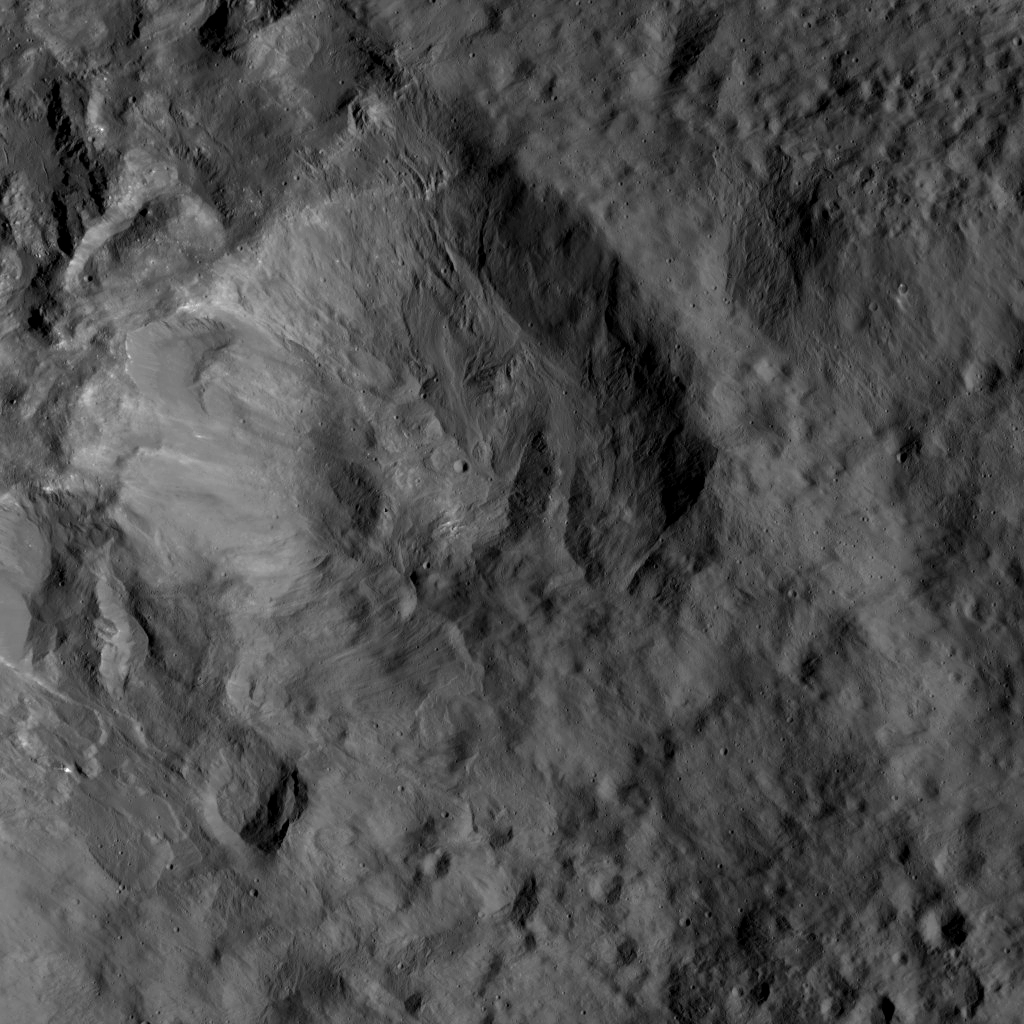

Dawn LAMO Image 170

This view from NASA’s Dawn spacecraft shows an older crater on Ceres that is smoothly blanketed by ejecta from the nearby, relatively young crater named Kupalo. The image is centered at 38 degrees south latitude, 178 degrees east longitude.

Dawn took this image on June 1, 2016, from its low-altitude mapping orbit, at a distance of about 240 miles (385 kilometers) above the surface. The image resolution is 120 feet (35 meters) per pixel.

Dawn’s mission is managed by JPL for NASA’s Science Mission Directorate in Washington. Dawn is a project of the directorate’s Discovery Program, managed by NASA’s Marshall Space Flight Center in Huntsville, Alabama. UCLA is responsible for overall Dawn mission science. Orbital ATK, Inc., in Dulles, Virginia, designed and built the spacecraft. The German Aerospace Center, the Max Planck Institute for Solar System Research, the Italian Space Agency and the Italian National Astrophysical Institute are international partners on the mission team.

Credit: NASA/JPL-Caltech/UCLA/MPS/DLR/IDA